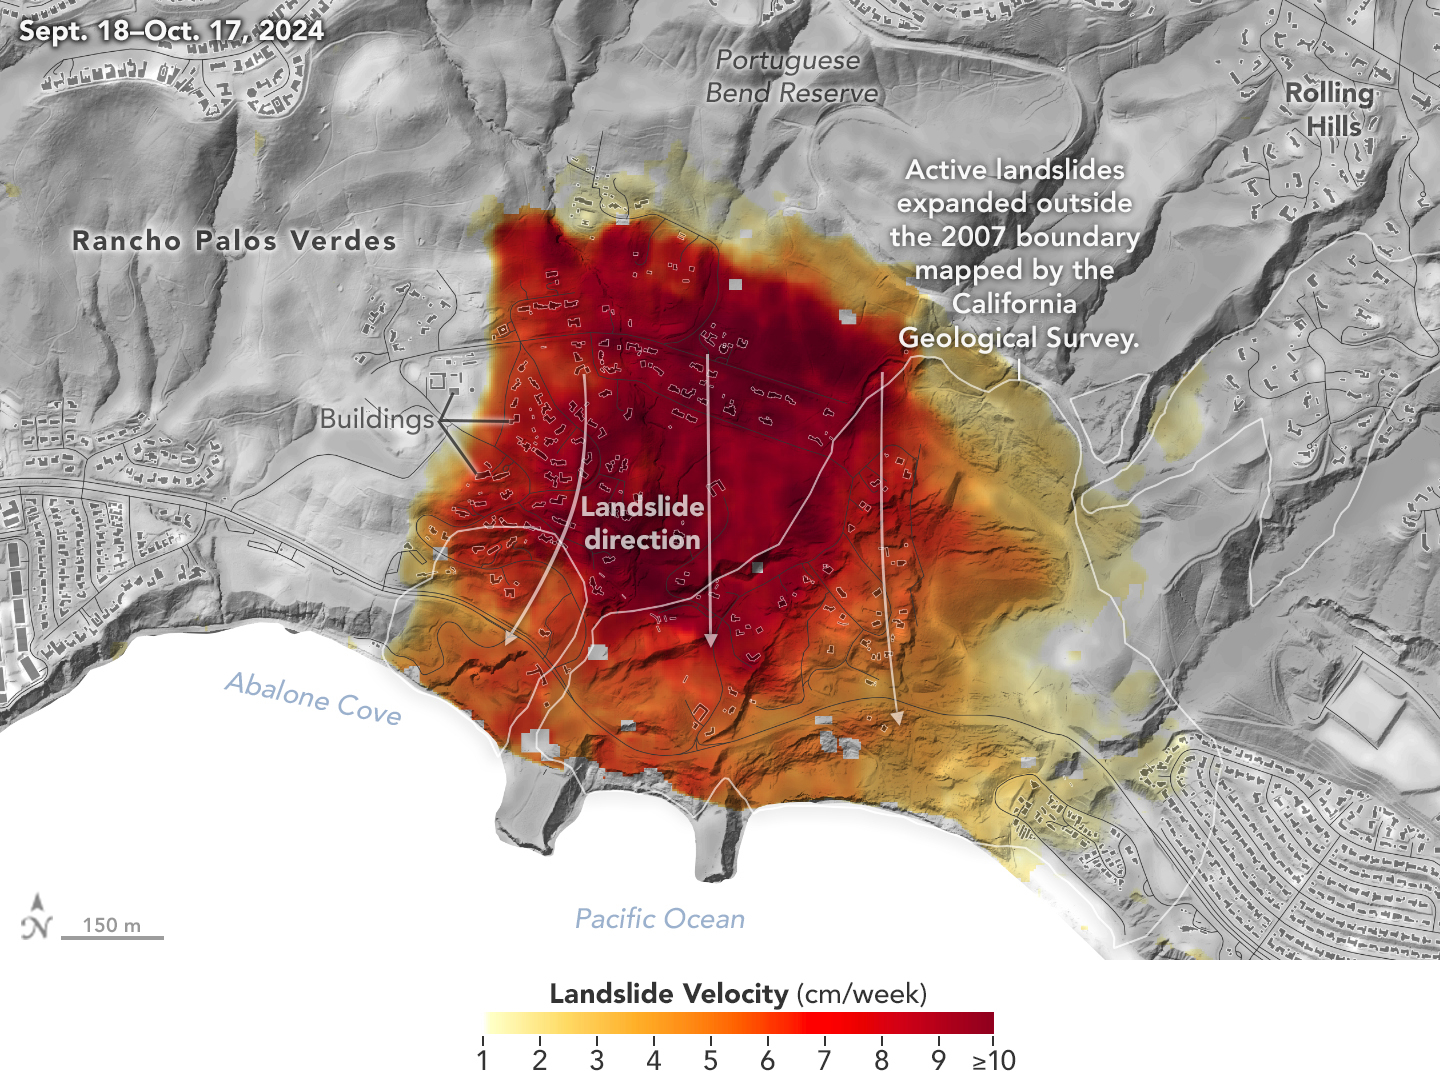

NASA Radar Looks at Palos Verdes Landslides

Researchers at NASA’s Jet Propulsion Laboratory in Southern California used data from an airborne radar to measure the movement of the slow-moving landslides on the Palos Verdes Peninsula in Los Angeles County. The analysis determined that, during a period of four weeks in the fall of 2024, land in the residential area slid toward the ocean by as much as 4 inches (10 centimeters) per week.

Portions of the peninsula, which juts into the Pacific Ocean just south of the city of Los Angeles, is part of an ancient complex of landslides and has been moving for at least the past six decades, affecting hundreds of buildings in local communities. The motion accelerated and the active area expanded following record-breaking rainfall in Southern California in 2023 and another heavy-precipitation winter in 2024.

To create this visualization, the Advanced Rapid Imaging and Analysis (ARIA) team used data from four flights of NASA’s Uninhabited Aerial Vehicle Synthetic Aperture Radar (UAVSAR) that took place between Sept. 18 and Oct. 17. The UAVSAR instrument was mounted to a Gulfstream III jet flown out of NASA’s Armstrong Flight Research Center in Edwards, California, and the four flights were planned to estimate the speed and direction of the landslides in three dimensions.

In the image, colors indicate how fast parts of the landslide complex were moving in late September and October, with the darkest reds indicating the highest speeds. The arrows represent the direction of horizontal motion. The white solid lines are the boundaries of active landslide areas as defined in 2007 by the California Geological Survey.

The insights from the UAVSAR flights were part of a package of analyses by the ARIA team that also used data from ESA’s (the European Space Agency’s) Copernicus Sentinel-1A/B satellites. The analyses were provided to California officials to support the state’s response to the landslides and made available to the public at NASA’s Disaster Mapping Portal.

The ARIA mission is a collaboration between JPL and Caltech, which manages JPL for NASA, to leverage radar and optical remote-sensing, GPS, and seismic observations for science as well as to aid in disaster response. The project investigates the processes and impacts of earthquakes, volcanoes, landslides, fires, subsurface fluid movement, and other natural hazards.

UAVSAR has flown thousands of radar missions around the world since 2007 studying phenomena such as glaciers and ice sheets, vegetation in ecosystems, and natural hazards like earthquakes, volcanoes, and landslides.

Credit: NASA Earth Observatory